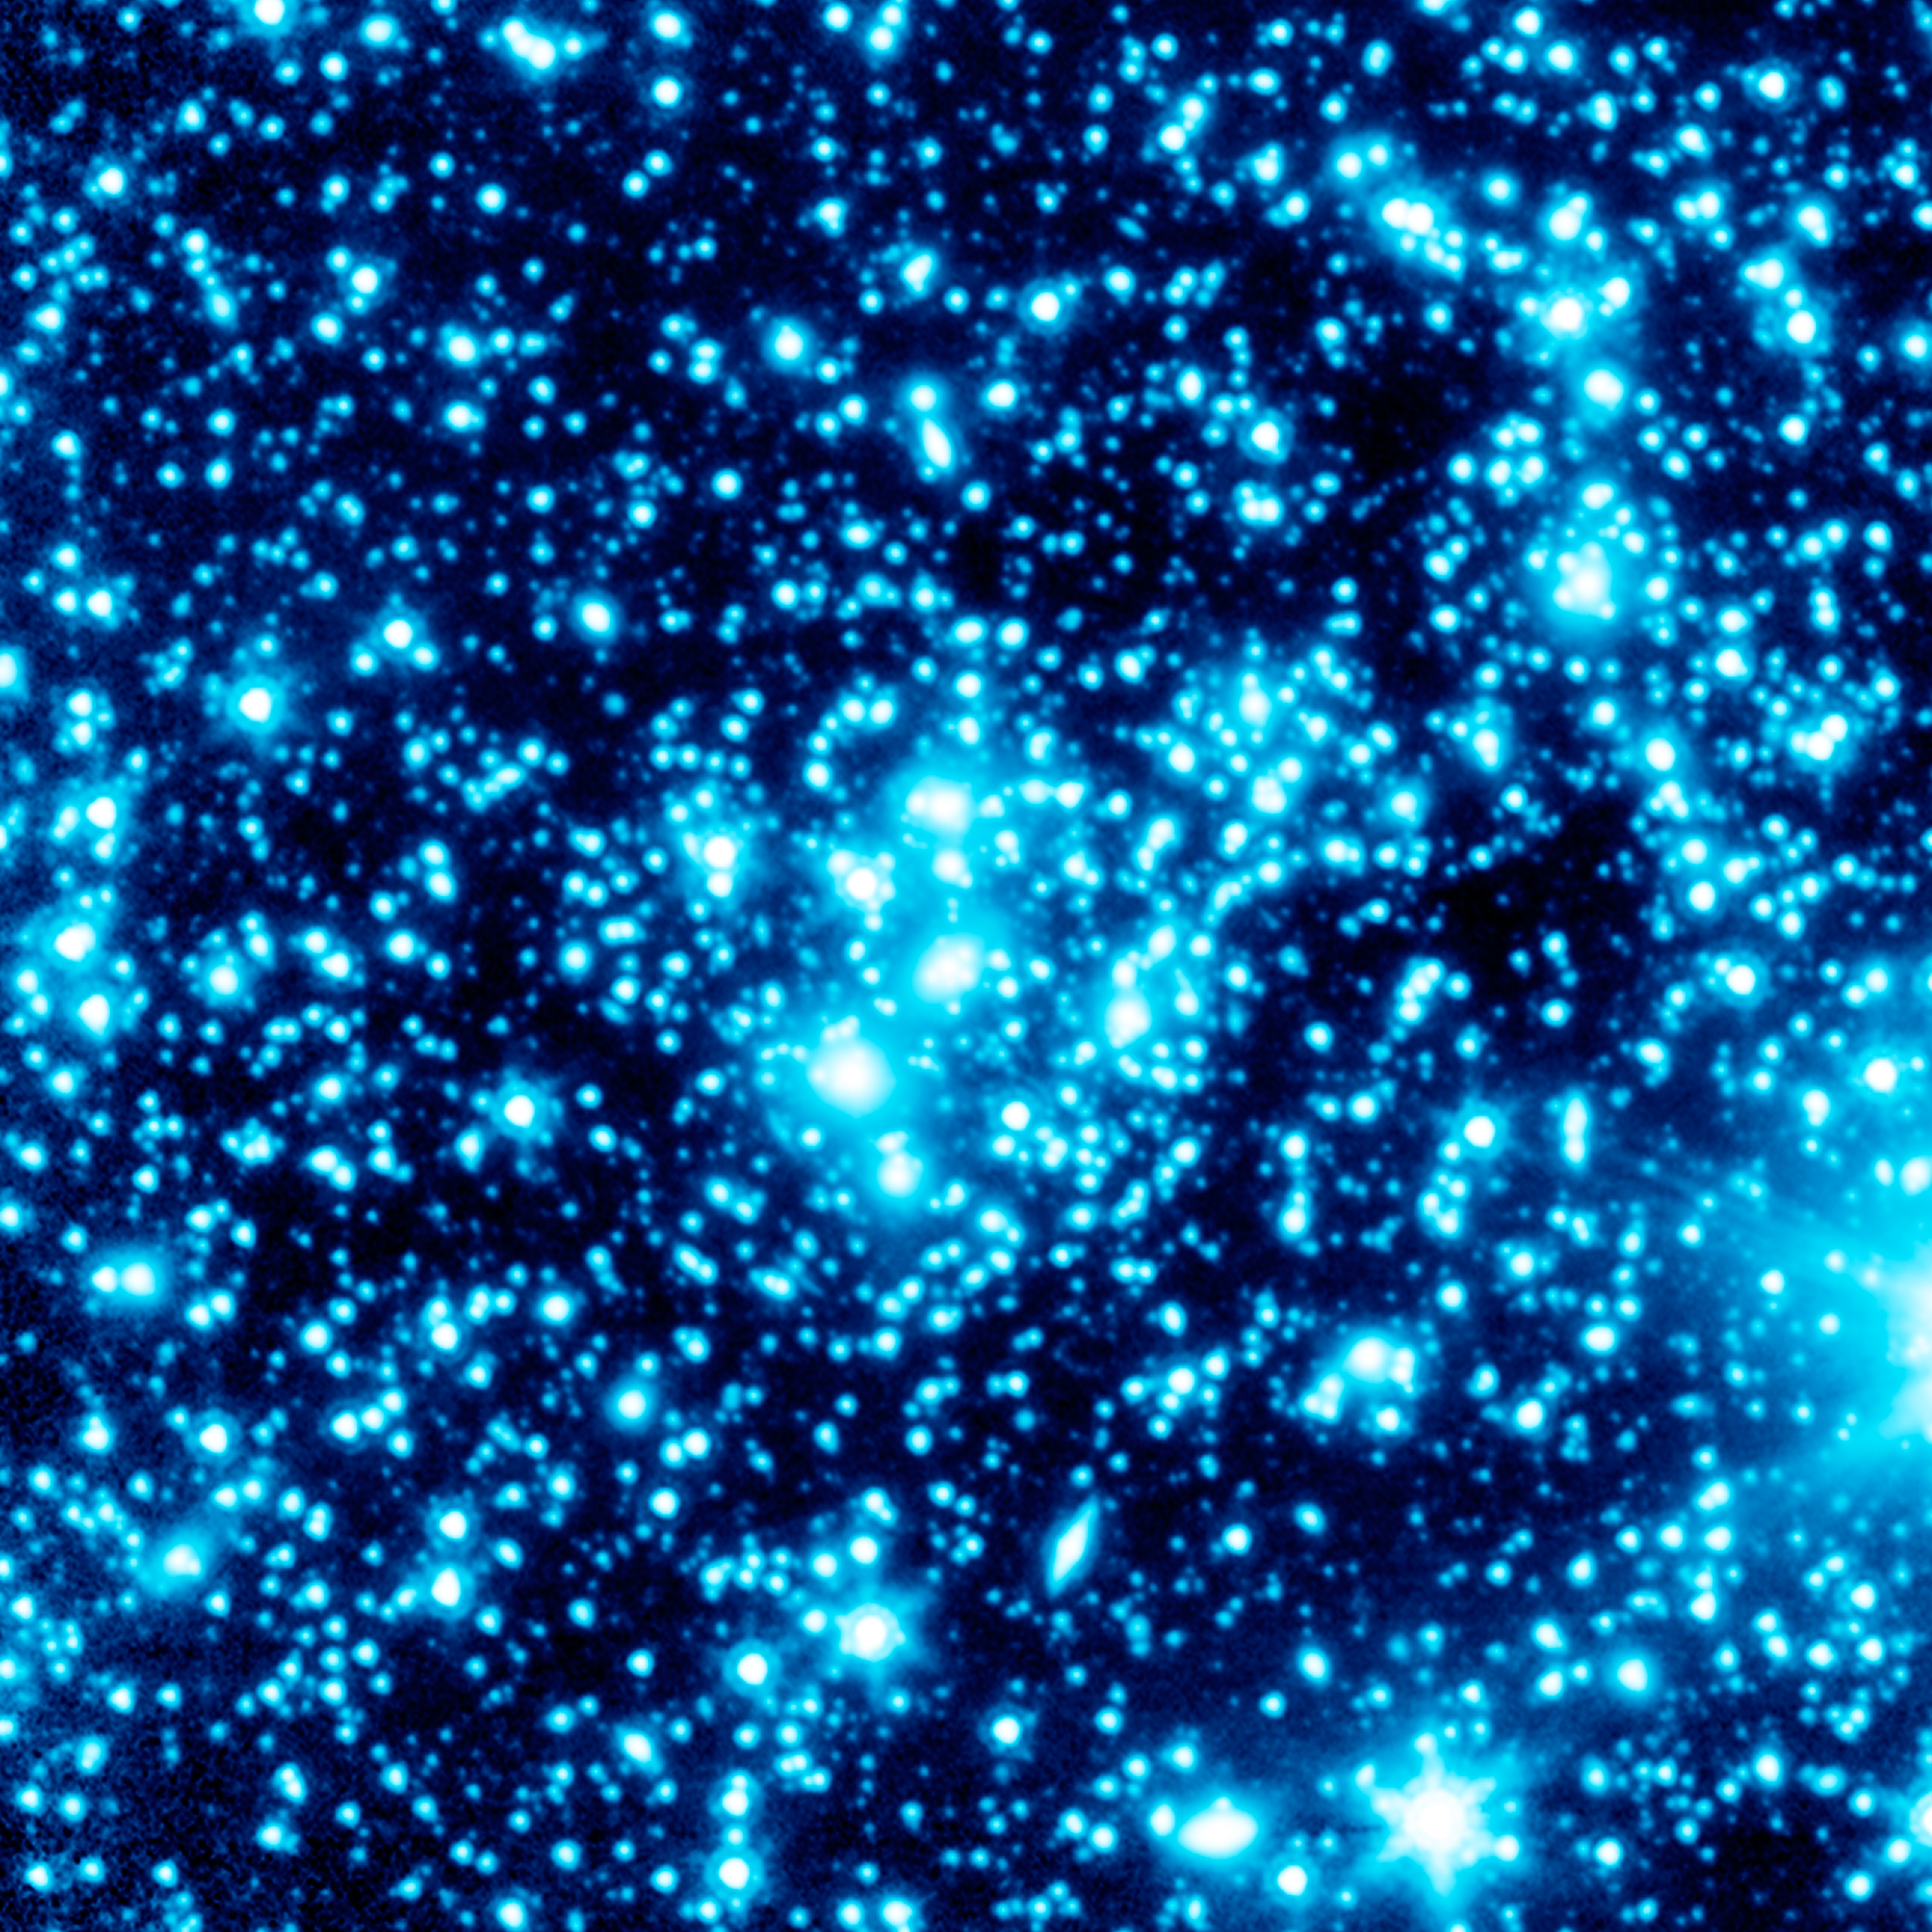

The Magnified Traces of Early Galaxies

The clusters warp space around them, magnifying background galaxies. The cluster in this image, known as J0717, is the grouping of bright objects near the center of the field. Upon close examination, examples of the very distant background galaxies can be seen as distorted arcs scattered through the cluster.

The effect is somewhat like looking through the bottom of a wine glass, which both magnifies and alters the shape of background objects.

On average, the gravitational warping of space by foreground clusters magnifies background galaxies four to ten times. But some galaxies studied via Frontier Fields will be magnified on the order of a hundred times.

Spitzer's sensitive infrared observations will be used to gauge the mass of the foreground clusters and background galaxies. The observatory will also help determine if certain galaxies are in fact the far-off, early galaxies of interest or just nearby galaxies.

Observations from Spitzer's Infrared Array Camera (IRAC) at 3.6 and 4.5 microns have been combined into a single blue-tinted image. This data was collected during Spitzer's "warm" mission phase, which began in May 2009 after the telescope exhausted the last of its liquid coolant.

Credit: NASA/JPL-Caltech/P. Capak (Caltech)